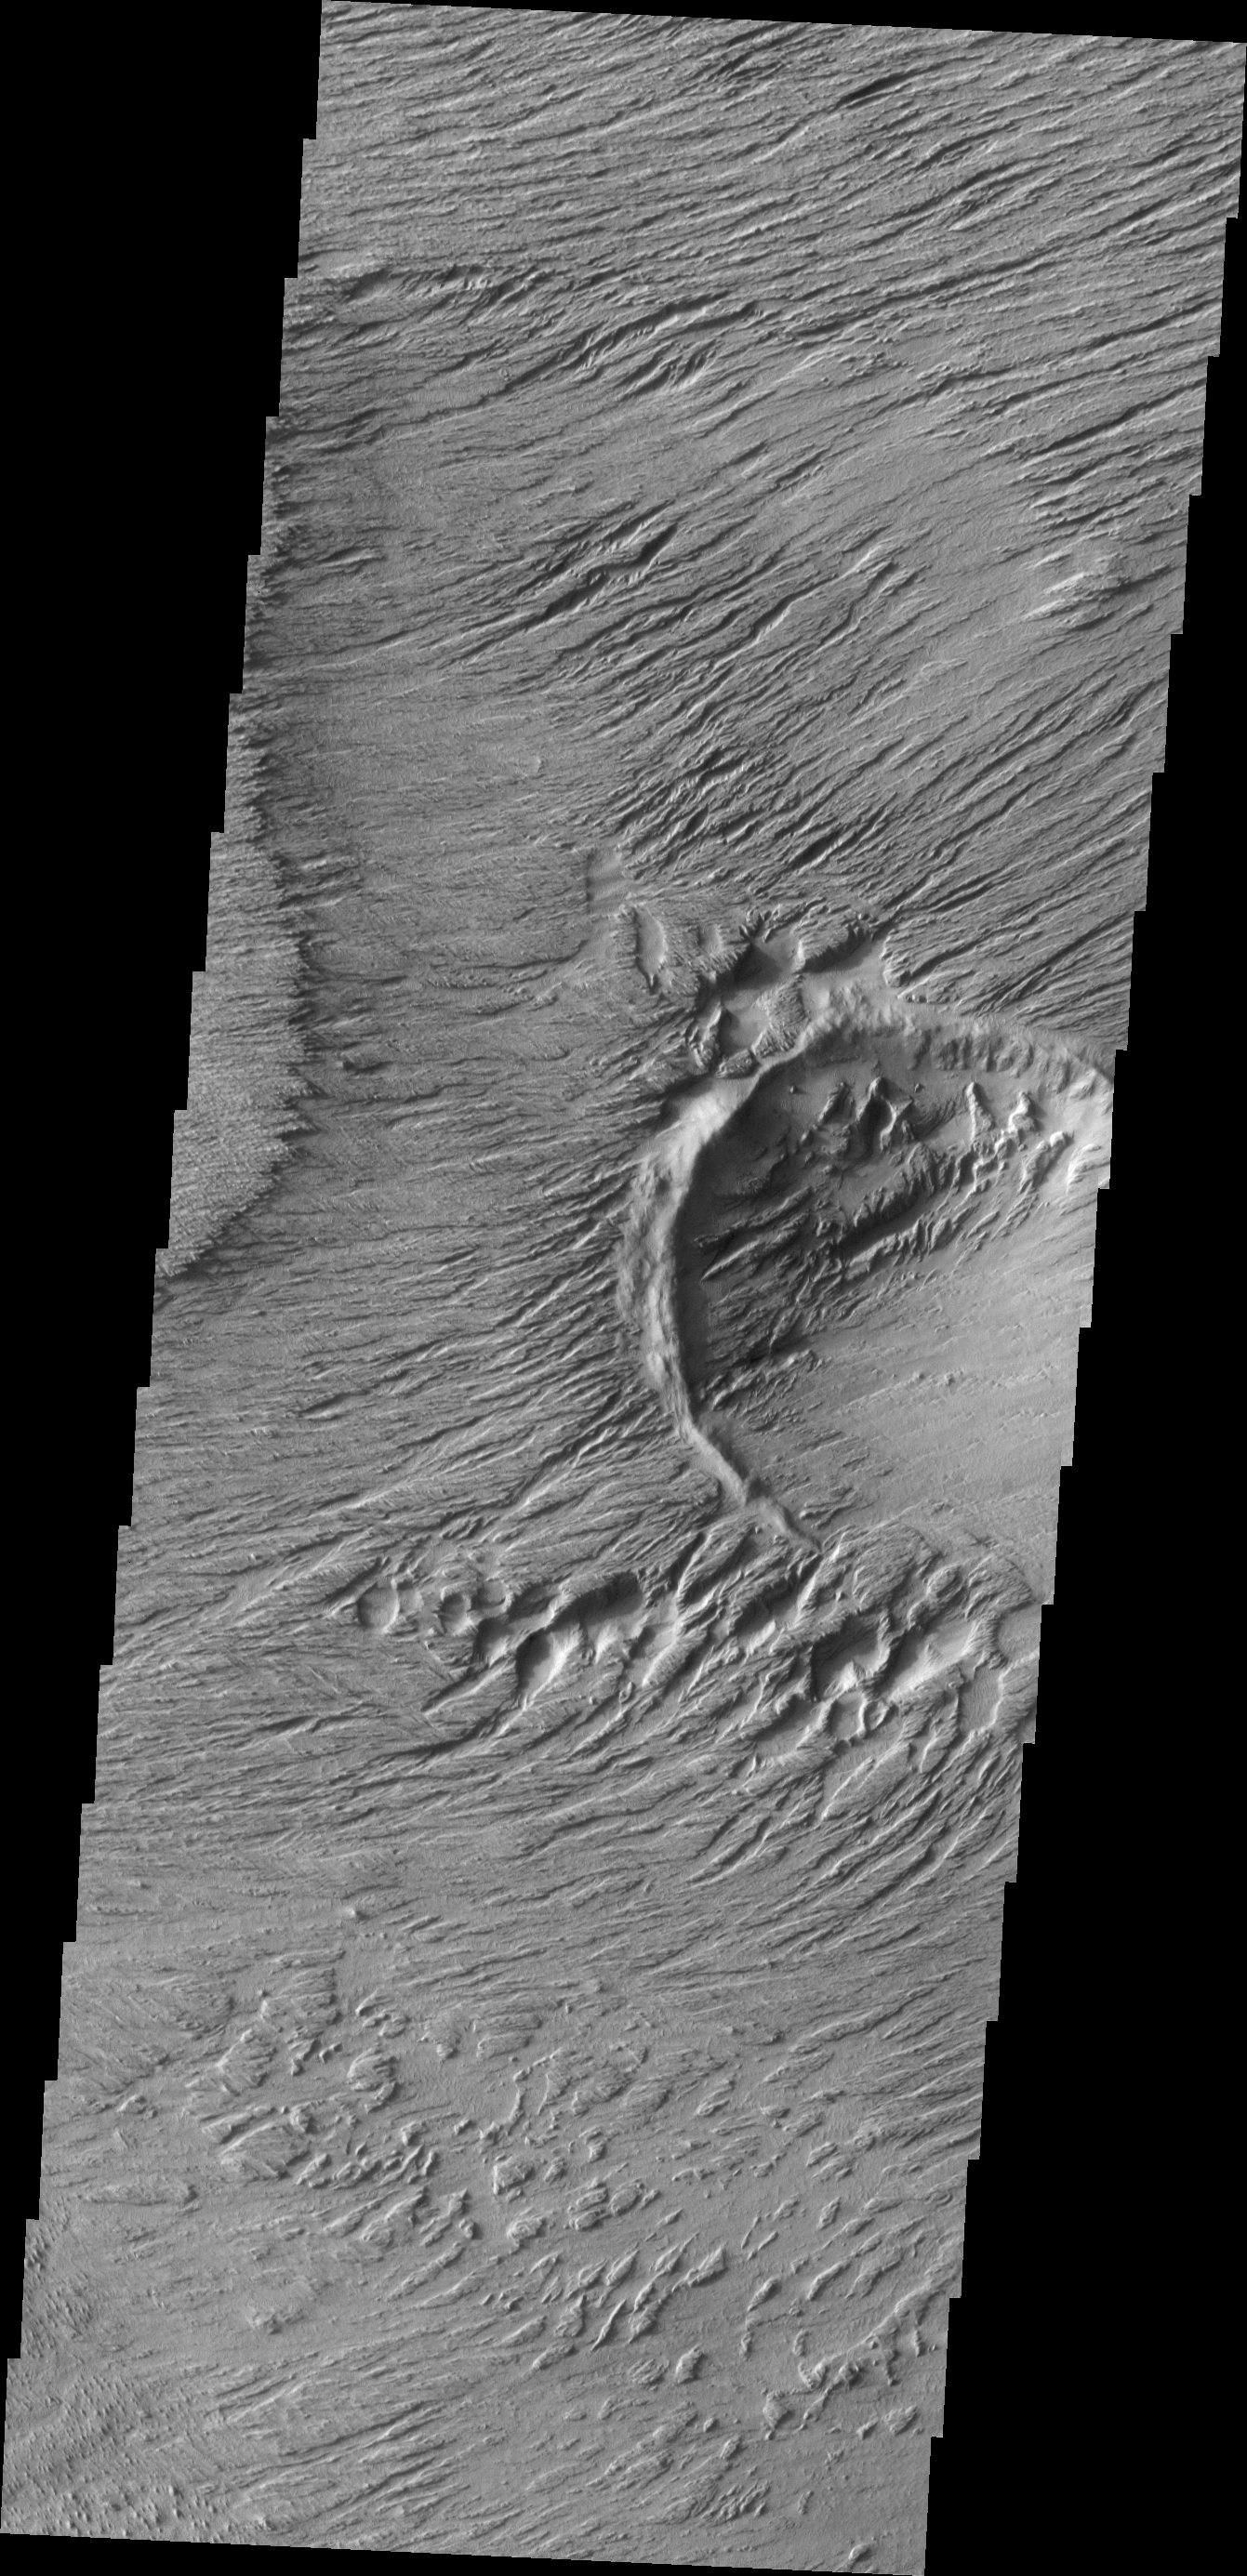

Wind Erosion

Erosion and deposition by wind is the most active geologic process on Mars today. This VIS image shows a region of extensive erosion by the wind.

Image information: VIS instrument. Latitude -1.8N, Longitude 151.9E. 18 meter/pixel resolution.

Please see the THEMIS Data Citation Note for details on crediting THEMIS images.

Note: this THEMIS visual image has not been radiometrically nor geometrically calibrated for this preliminary release. An empirical correction has been performed to remove instrumental effects. A linear shift has been applied in the cross-track and down-track direction to approximate spacecraft and planetary motion. Fully calibrated and geometrically projected images will be released through the Planetary Data System in accordance with Project policies at a later time.

NASA’s Jet Propulsion Laboratory manages the 2001 Mars Odyssey mission for NASA’s Office of Space Science, Washington, D.C. The Thermal Emission Imaging System (THEMIS) was developed by Arizona State University, Tempe, in collaboration with Raytheon Santa Barbara Remote Sensing. The THEMIS investigation is led by Dr. Philip Christensen at Arizona State University. Lockheed Martin Astronautics, Denver, is the prime contractor for the Odyssey project, and developed and built the orbiter. Mission operations are conducted jointly from Lockheed Martin and from JPL, a division of the California Institute of Technology in Pasadena.

Credit: NASA/JPL/ASU